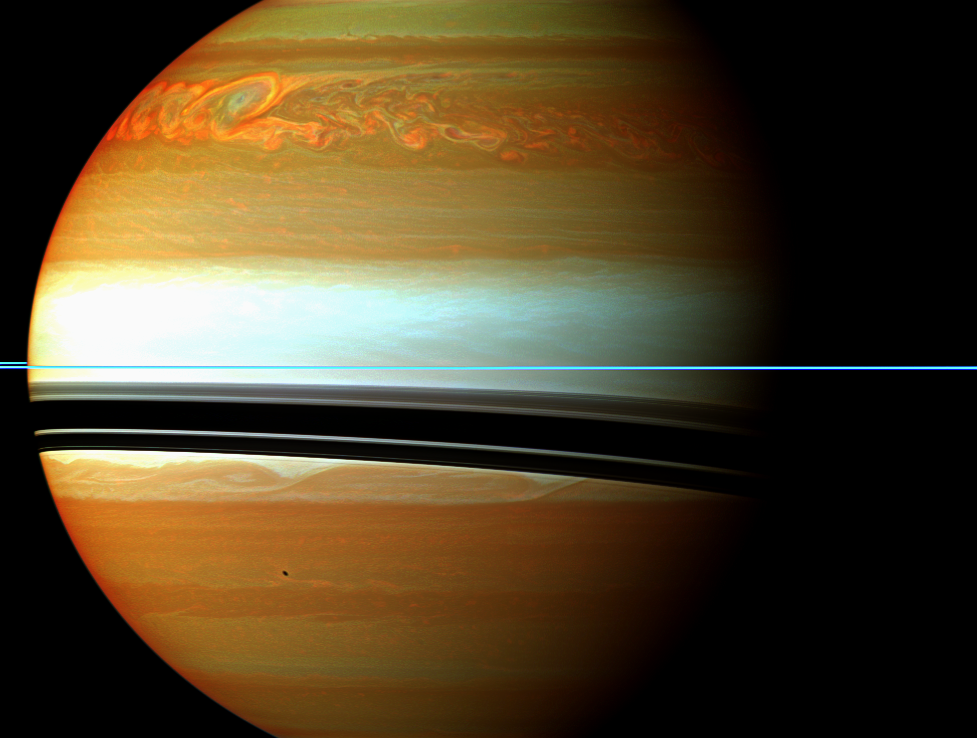

Storm Tail in False Color

This false-color mosaic from NASA’s Cassini spacecraft shows the tail of Saturn’s huge northern storm.

See PIA14905 to learn more about this storm and watch its development over several months. Earlier in the Cassini mission, the spacecraft chronicled a smaller storm in the southern hemisphere called the “Dragon Storm.” See PIA06197 to learn more about that storm and to see a similar, false-color view.

The head of the storm is beyond the horizon in this view. Saturn’s atmosphere and its rings are shown here in a false color composite made from 12 images taken in near- infrared light through filters that are sensitive to varying degrees of methane absorption. Red and orange colors in this view indicate clouds that are deep in the atmosphere. Yellow and green colors, most noticeable near the top of the view, indicate intermediate clouds. White and blue indicate high clouds and haze. The rings appear as a thin horizontal line of bright blue because they are outside of the atmosphere and not affected by methane absorption.

The oval in the upper left of this image that appears slightly blue is the same hole in the deep clouds of the planet’s atmosphere that can be seen near the tail in a larger false-color mosaic, PIA14905. The blue color comes from the high haze overlying the hole.

This view looks toward the northern, sunlit side of the rings from just above the ring plane. The shadow of the moon Enceladus is visible on the planet in the lower left of the image.

The images were taken with the Cassini spacecraft wide-angle camera using a combination of spectral filters sensitive to wavelengths of near-infrared light. The images filtered at 890 nanometers are projected as blue. The images filtered at 728 nanometers are projected as green, and images filtered at 752 nanometers are projected as red.

The images were taken on Jan. 12, 2011, over about one hour at a distance of approximately 684,000 miles (1.1 million kilometers) from Saturn and at a sun-Saturn-spacecraft, or phase, angle of 52 degrees. The images were re-projected to the same viewing geometry, so that scale in this final mosaic is 76 miles (122 kilometers) per pixel.

The Cassini-Huygens mission is a cooperative project of NASA, the European Space Agency and the Italian Space Agency. NASA’s Jet Propulsion Laboratory, a division of the California Institute of Technology in Pasadena manages the mission for NASA’s Science Mission Directorate, Washington. The Cassini orbiter and its two onboard cameras were designed, developed and assembled at JPL. The imaging team is based at the Space Science Institute, Boulder, Colo.

Credit: NASA/JPL-Caltech/Space Science Institute